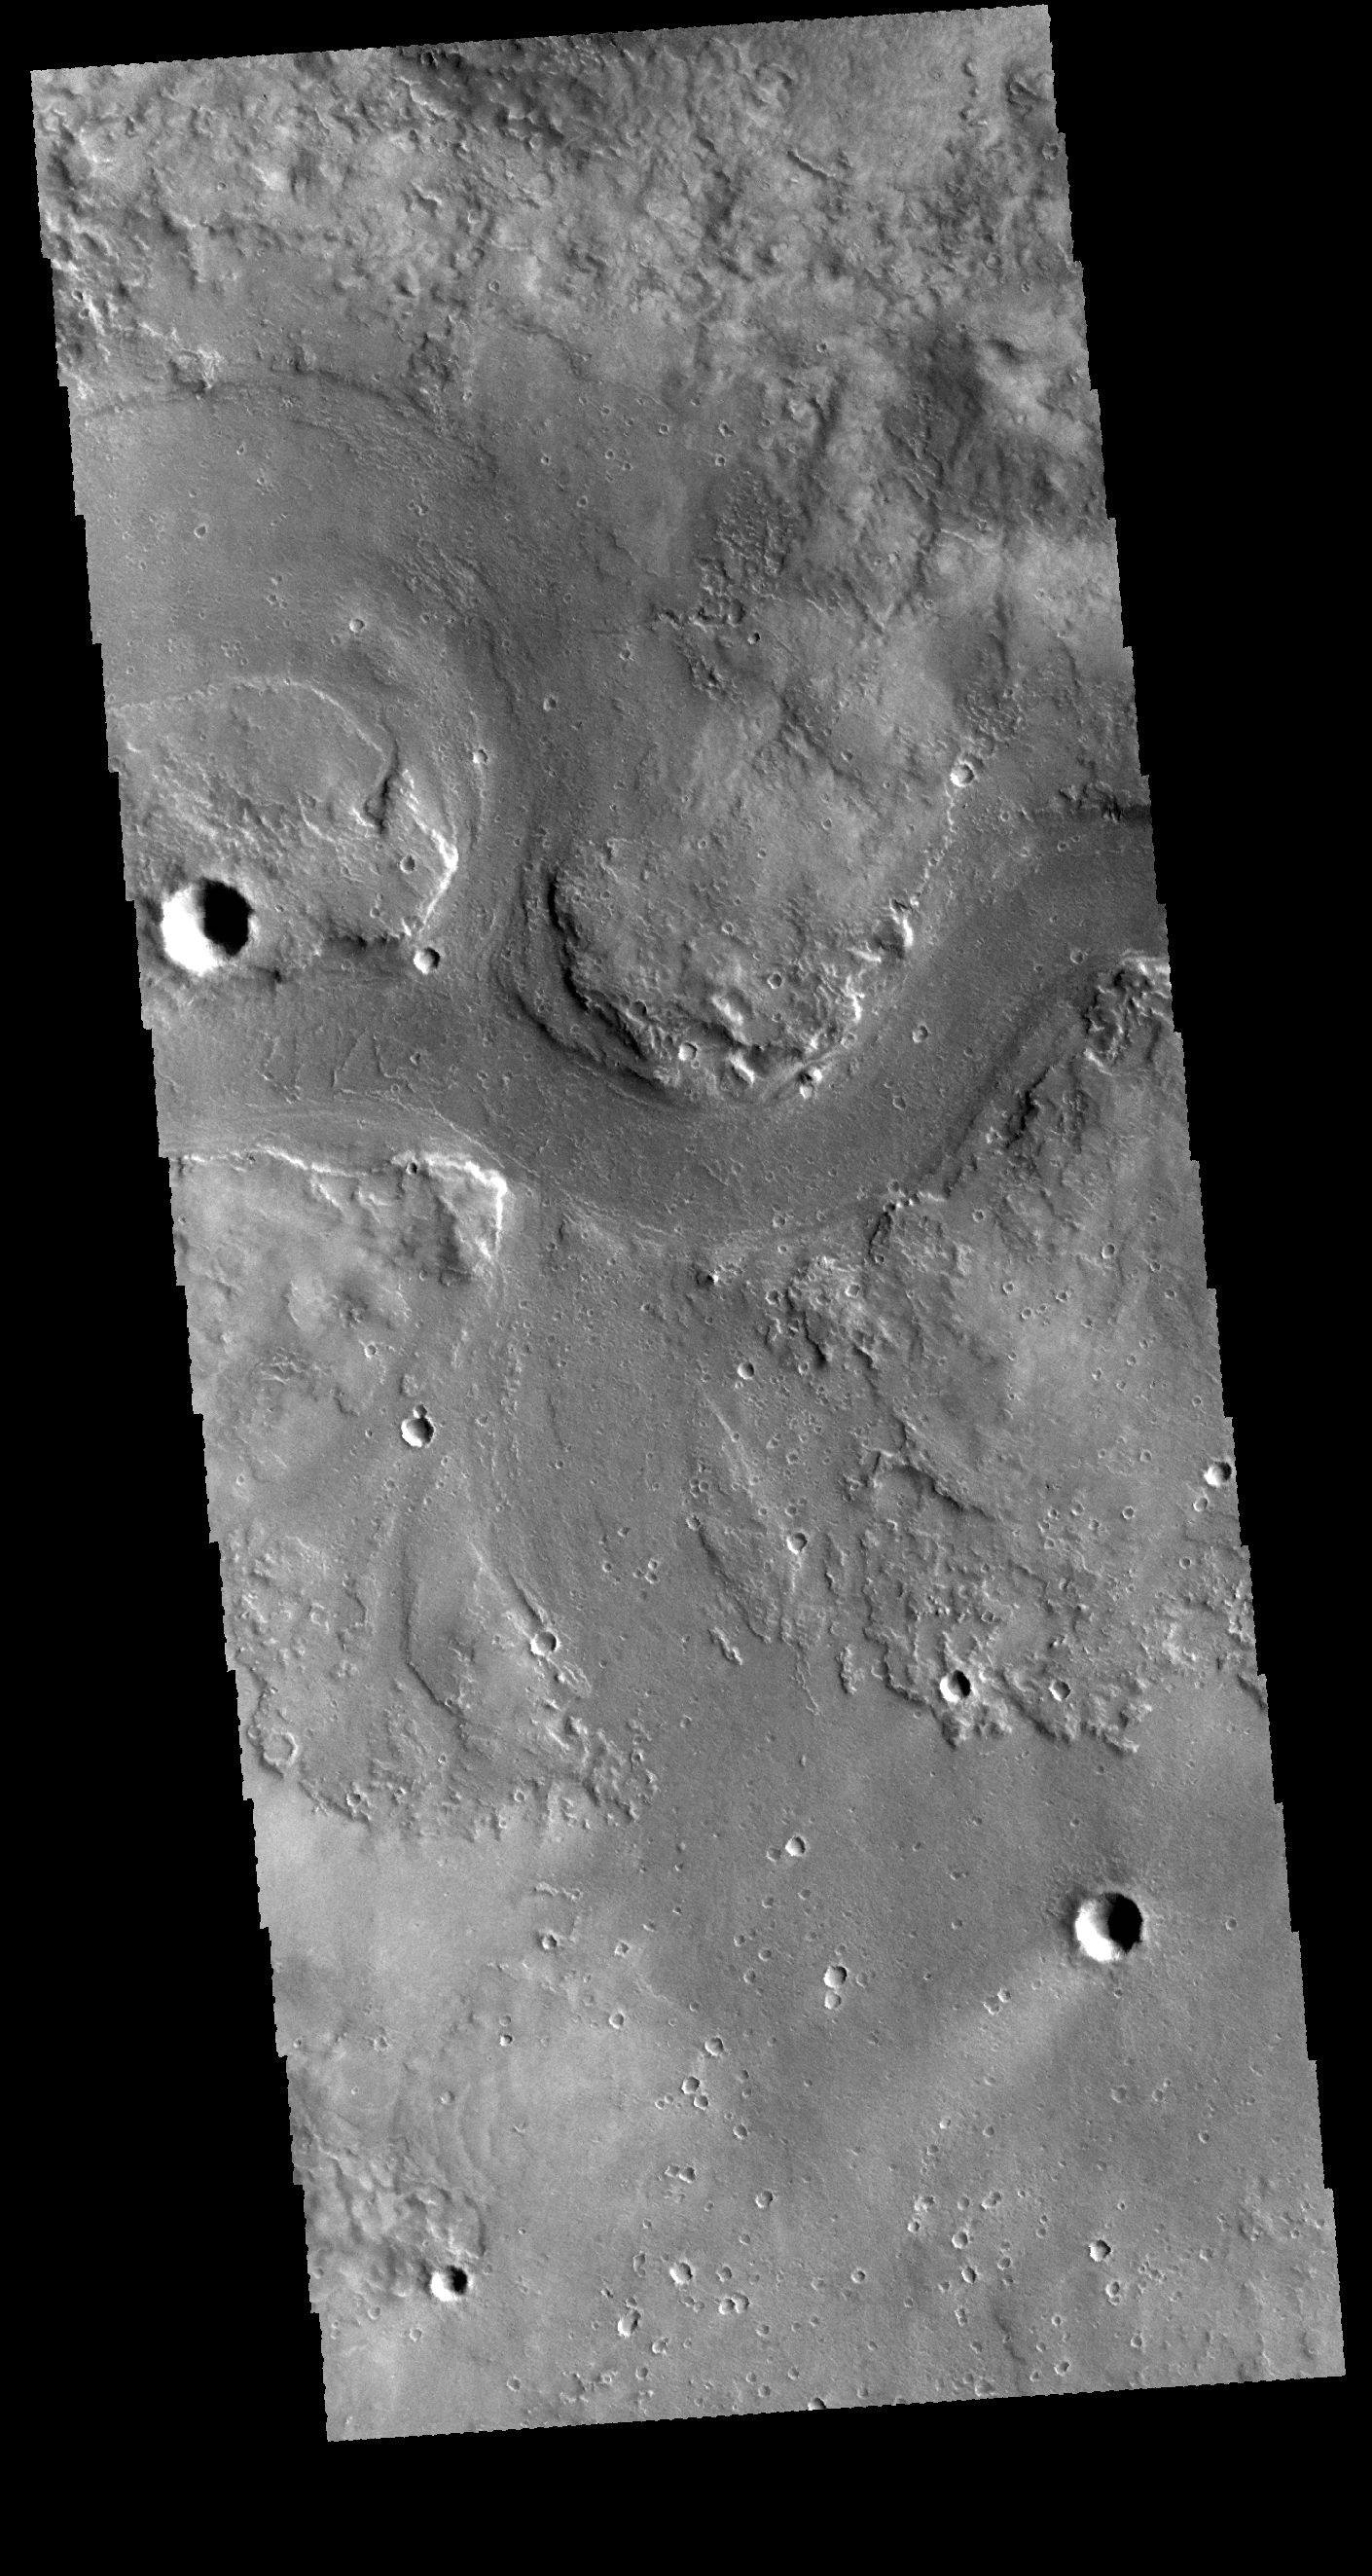

Granicus Valles

This VIS image shows a portion of Granicus Valles. Granicus Valles is just one of the many valley systems located west of the Elyisum volcanic complex.

Credit: NASA/JPL-Caltech/ASU